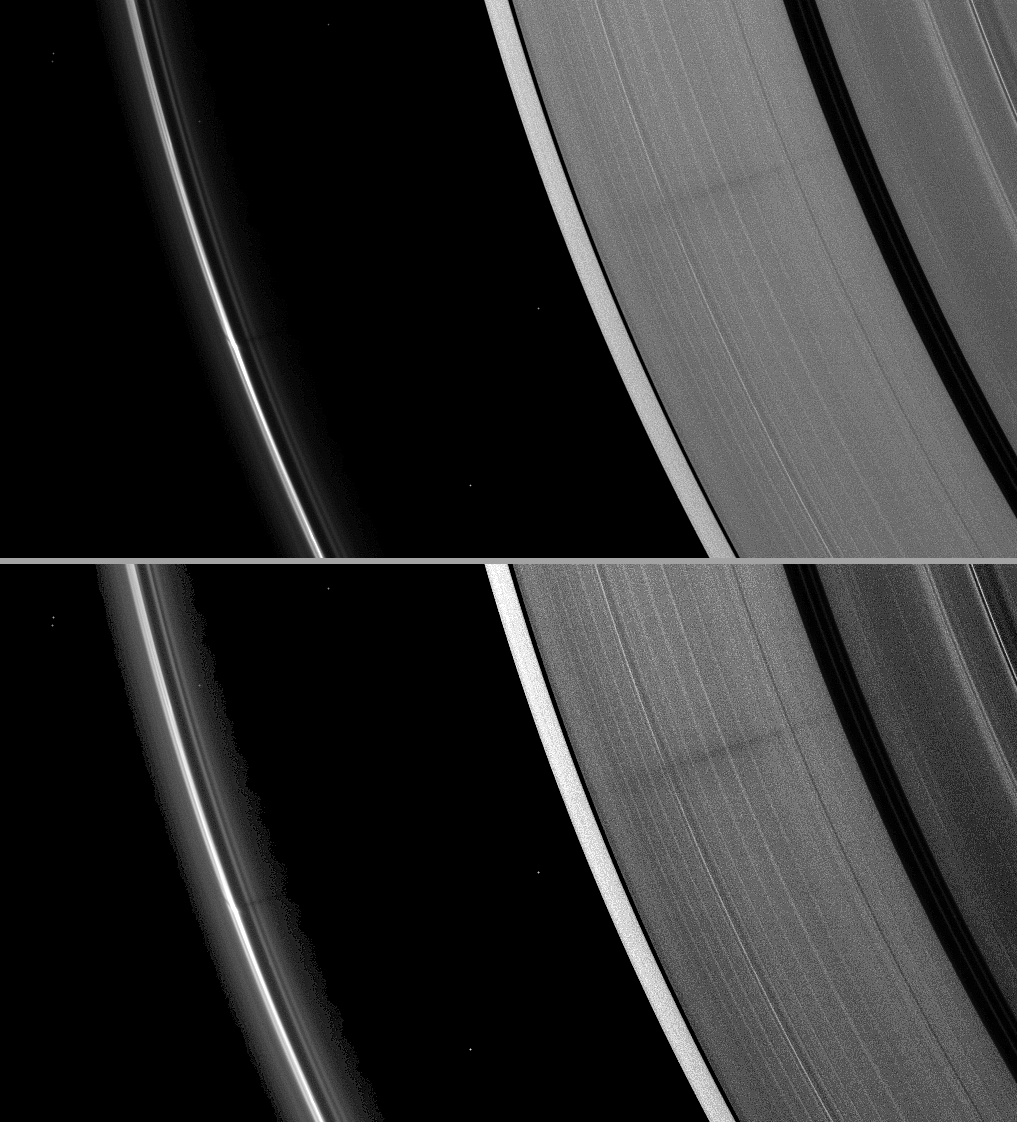

Shadow Reaches the A Ring

A vertically extended structure or object in Saturn’s F ring casts a shadow long enough to reach the A ring in this Cassini image taken just days before planet’s August 2009 equinox.

The structure can be seen as a bulge within the bright core of the F ring on the left of the image. The structure rises far enough above the ring plane for the shadow to be cast across the Roche Division and onto the A ring. The shadow is barely visible stretching across the top right quadrant of the image. The shadow appears very faint here because this view looks toward the unlit side of the rings.

This image and others like it (see PIA11662 and PIA11663) are only possible around the time of Saturn’s equinox which occurs every half-Saturn-year (equivalent to about 15 Earth years). The illumination geometry that accompanies equinox lowers the sun’s angle to the ring plane and causes out-of-plane structures to cast long shadows across the rings. Exact equinox at Saturn begins August 11, 2009, and lasts about four days. Shadows have grown longer as those days draw near. Cassini’s cameras have spotted not only the predictable shadows of some of Saturn’s moons (see PIA11657), but also the shadows of newly revealed vertical structures in the rings themselves (see PIA11654).

The A ring in the first (top) image has been brightened relative to F ring to enhance visibility of the ring and shadow. The entire image in the second (bottom) version has been contrast enhanced. Bright specks in the image are background stars.

This view looks toward the unilluminated side of the rings from about 28 degrees above the ring plane.

The image was taken in visible light with the Cassini spacecraft narrow-angle camera on July 30, 2009. The view was obtained at a distance of approximately 1.8 million kilometers (1.1 million miles) from Saturn and at a Sun-Saturn-spacecraft, or phase, angle of 96 degrees. Image scale is 10 kilometers (6 miles) per pixel.

The Cassini-Huygens mission is a cooperative project of NASA, the European Space Agency and the Italian Space Agency. The Jet Propulsion Laboratory, a division of the California Institute of Technology in Pasadena, manages the mission for NASA’s Science Mission Directorate, Washington, D.C. The Cassini orbiter and its two onboard cameras were designed, developed and assembled at JPL. The imaging operations center is based at the Space Science Institute in Boulder, Colo.

Credit: NASA/JPL/Space Science Institute